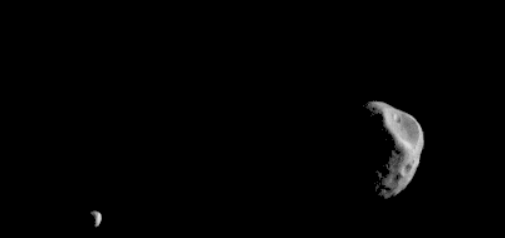

Mars Odyssey Observes Martian Moons

Phobos and Deimos, the moons of Mars, are seen in this movie put together from 19 images taken by the Mars Odyssey orbiter’s Thermal Emission Imaging System, or THEMIS, camera. The images were taken in visible-wavelength light. THEMIS also recorded thermal-infrared imagery in the same scan.

The apparent motion is due to progression of the camera’s pointing during the 17-second span of the February 15, 2018, observation, not from motion of the two moons. This was the second observation of Phobos by Mars Odyssey; the first was on September 29, 2017. Researchers have been using THEMIS to examine Mars since early 2002, but the maneuver turning the orbiter around to point the camera at Phobos was developed only recently.

The distance to Phobos from Odyssey during the observation was about 3,489 miles (5,615 kilometers). The distance to Deimos from Odyssey during the observation was about 12,222 miles (19,670 kilometers).

THEMIS was developed by and is operated by a team based at Arizona State University, Tempe. NASA’s Jet Propulsion Laboratory, Pasadena, California, manages the Mars Odyssey mission for NASA’s Science Mission Directorate, Washington. Lockheed Martin Space Systems, Denver, built the orbiter and partners in its operation. JPL is a division of Caltech in Pasadena.

Credit: NASA/JPL-Caltech/ASU/SSI